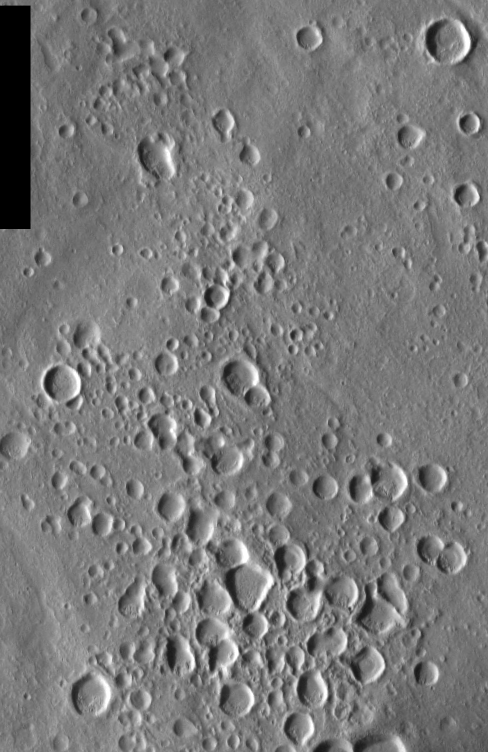

THEMIS Images as Art #9

Released 12 February 2004

Humanity is a very visual species. We rely on our eyes to tell us what is going on in the world around us. Put any image in front of a person and that person will examine the picture looking for anything familiar. Even if the examiner has no idea what he/she is looking at in a picture, he/she will still be able to make a statement about the picture, usually preceded by the words “it looks like…” The image above is part of the surface of Mars, but is presented for its artistic value rather than its scientific value. When first viewed, this image solicited a statement that “it looks like…” something seen in everyday life.

Continuing the aquatic theme, today we go under the sea to view a cluster of bubbles. These dry, dusty craters give a view that is surprisingly wet-looking.

Note: this THEMIS visual image has not been radiometrically nor geometrically calibrated for this preliminary release. An empirical correction has been performed to remove instrumental effects. A linear shift has been applied in the cross-track and down-track direction to approximate spacecraft and planetary motion. Fully calibrated and geometrically projected images will be released through the Planetary Data System in accordance with Project policies at a later time.

NASA’s Jet Propulsion Laboratory manages the 2001 Mars Odyssey mission for NASA’s Office of Space Science, Washington, D.C. The Thermal Emission Imaging System (THEMIS) was developed by Arizona State University, Tempe, in collaboration with Raytheon Santa Barbara Remote Sensing. The THEMIS investigation is led by Dr. Philip Christensen at Arizona State University. Lockheed Martin Astronautics, Denver, is the prime contractor for the Odyssey project, and developed and built the orbiter. Mission operations are conducted jointly from Lockheed Martin and from JPL, a division of the California Institute of Technology in Pasadena.

Credit: NASA/JPL/Arizona State University